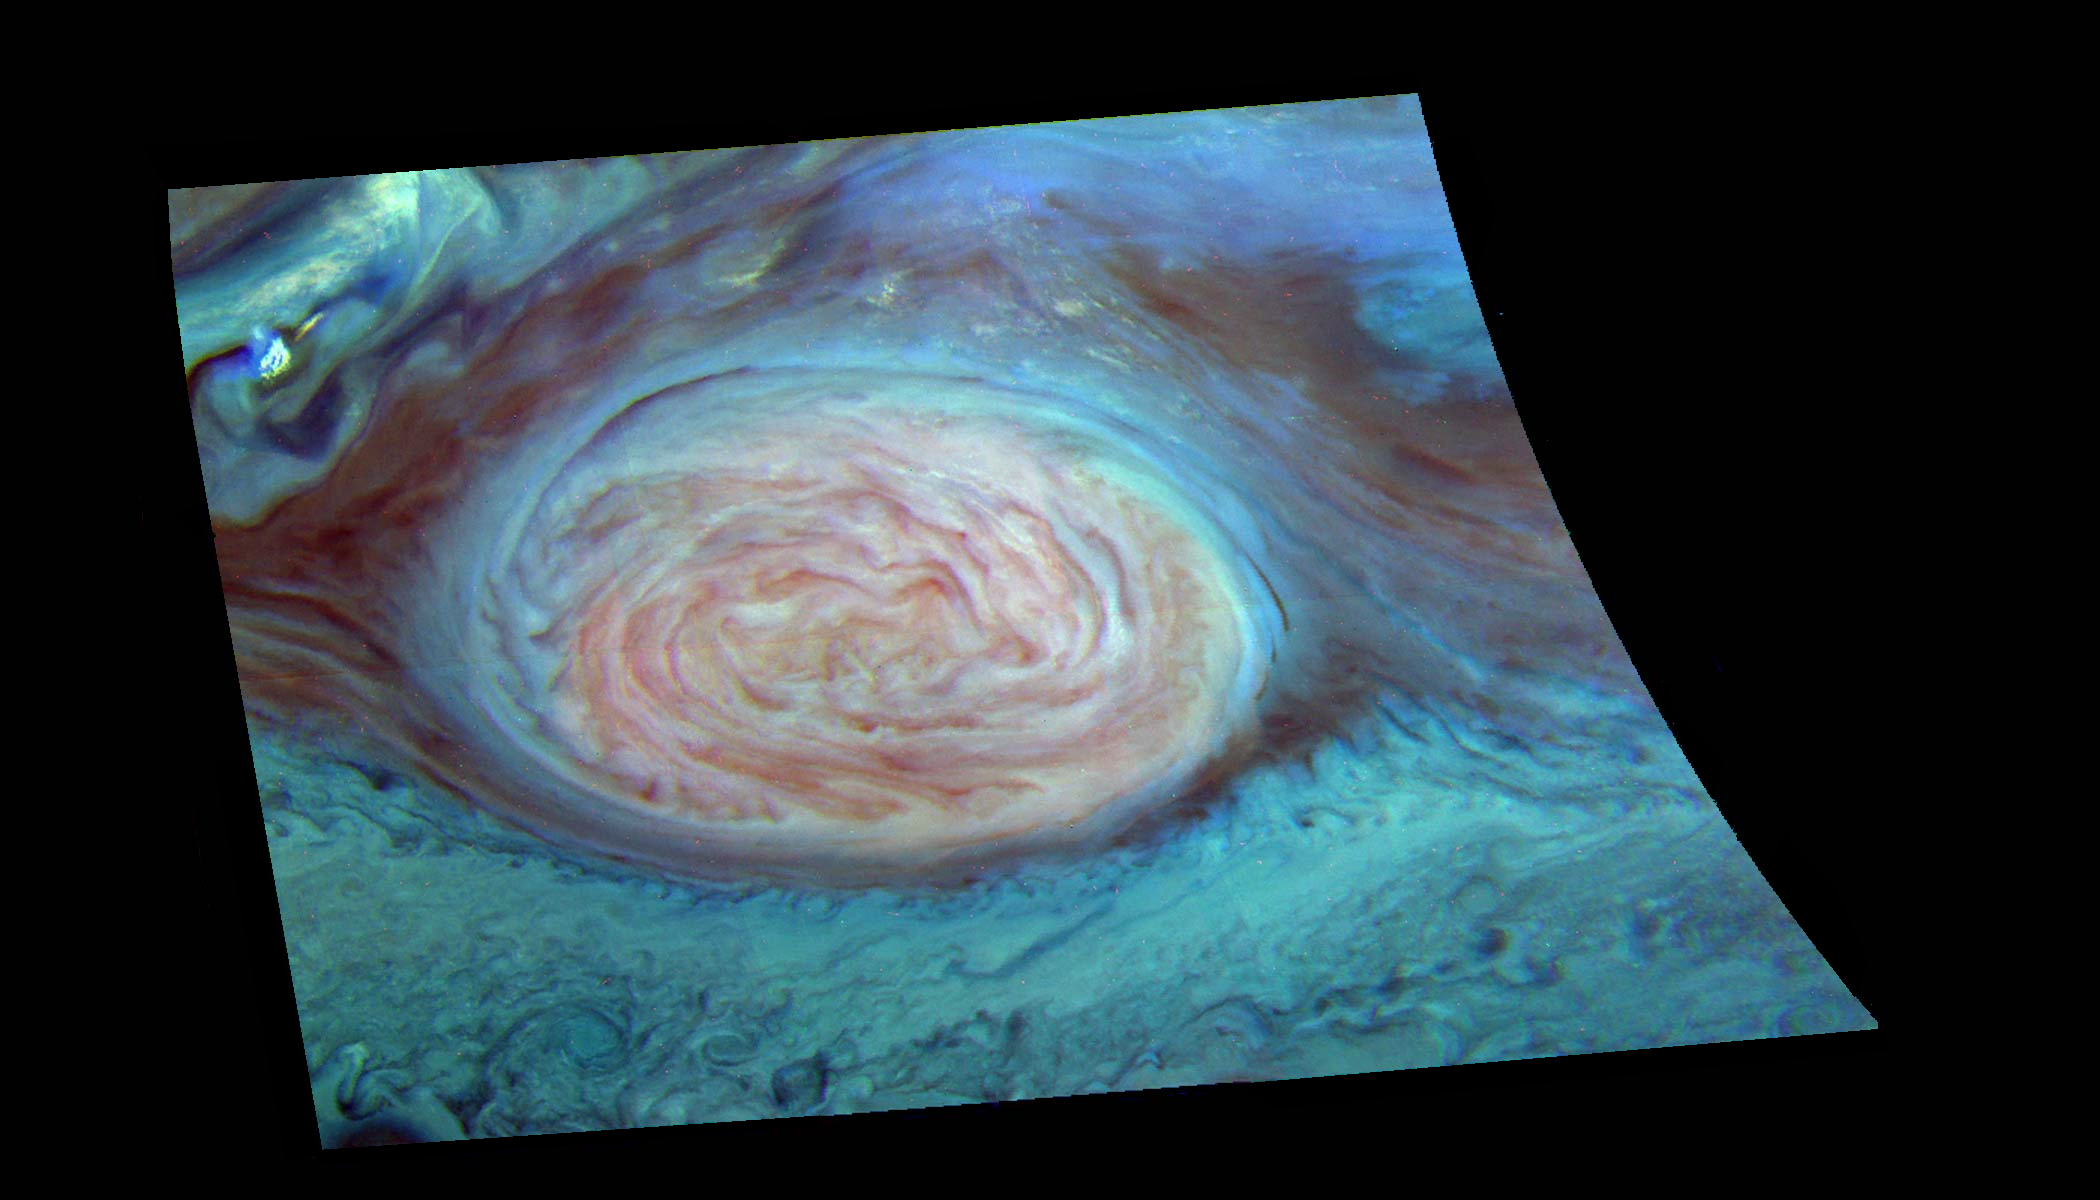

False Color Mosaic Great Red Spot

False color representation of Jupiter’s Great Red Spot (GRS) taken through three different near-infrared filters of the Galileo imaging system and processed to reveal cloud top height. Images taken through Galileo’s near-infrared filters record sunlight beyond the visible range that penetrates to different depths in Jupiter’s atmosphere before being reflected by clouds. The Great Red Spot appears pink and the surrounding region blue because of the particular color coding used in this representation. Light reflected by Jupiter at a wavelength (886 nm) where methane strongly absorbs is shown in red. Due to this absorption, only high clouds can reflect sunlight in this wavelength. Reflected light at a wavelength (732 nm) where methane absorbs less strongly is shown in green. Lower clouds can reflect sunlight in this wavelength. Reflected light at a wavelength (757 nm) where there are essentially no absorbers in the Jovian atmosphere is shown in blue: This light is reflected from the deepest clouds. Thus, the color of a cloud in this image indicates its height. Blue or black areas are deep clouds; pink areas are high, thin hazes; white areas are high, thick clouds. This image shows the Great Red Spot to be relatively high, as are some smaller clouds to the northeast and northwest that are surprisingly like towering thunderstorms found on Earth. The deepest clouds are in the collar surrounding the Great Red Spot, and also just to the northwest of the high (bright) cloud in the northwest corner of the image. Preliminary modeling shows these cloud heights vary over 30 km in altitude. This mosaic, of eighteen images (6 in each filter) taken over a 6 minute interval during the second GRS observing sequence on June 26, 1996, has been map-projected to a uniform grid of latitude and longitude. North is at the top.

Launched in October 1989, Galileo entered orbit around Jupiter on December 7, 1995. The spacecraft’s mission is to conduct detailed studies of the giant planet, its largest moons and the Jovian magnetic environment. The Jet Propulsion Laboratory, Pasadena, CA manages the mission for NASA’s Office of Space Science, Washington, DC.

Credit: NASA/JPL/Cornell University